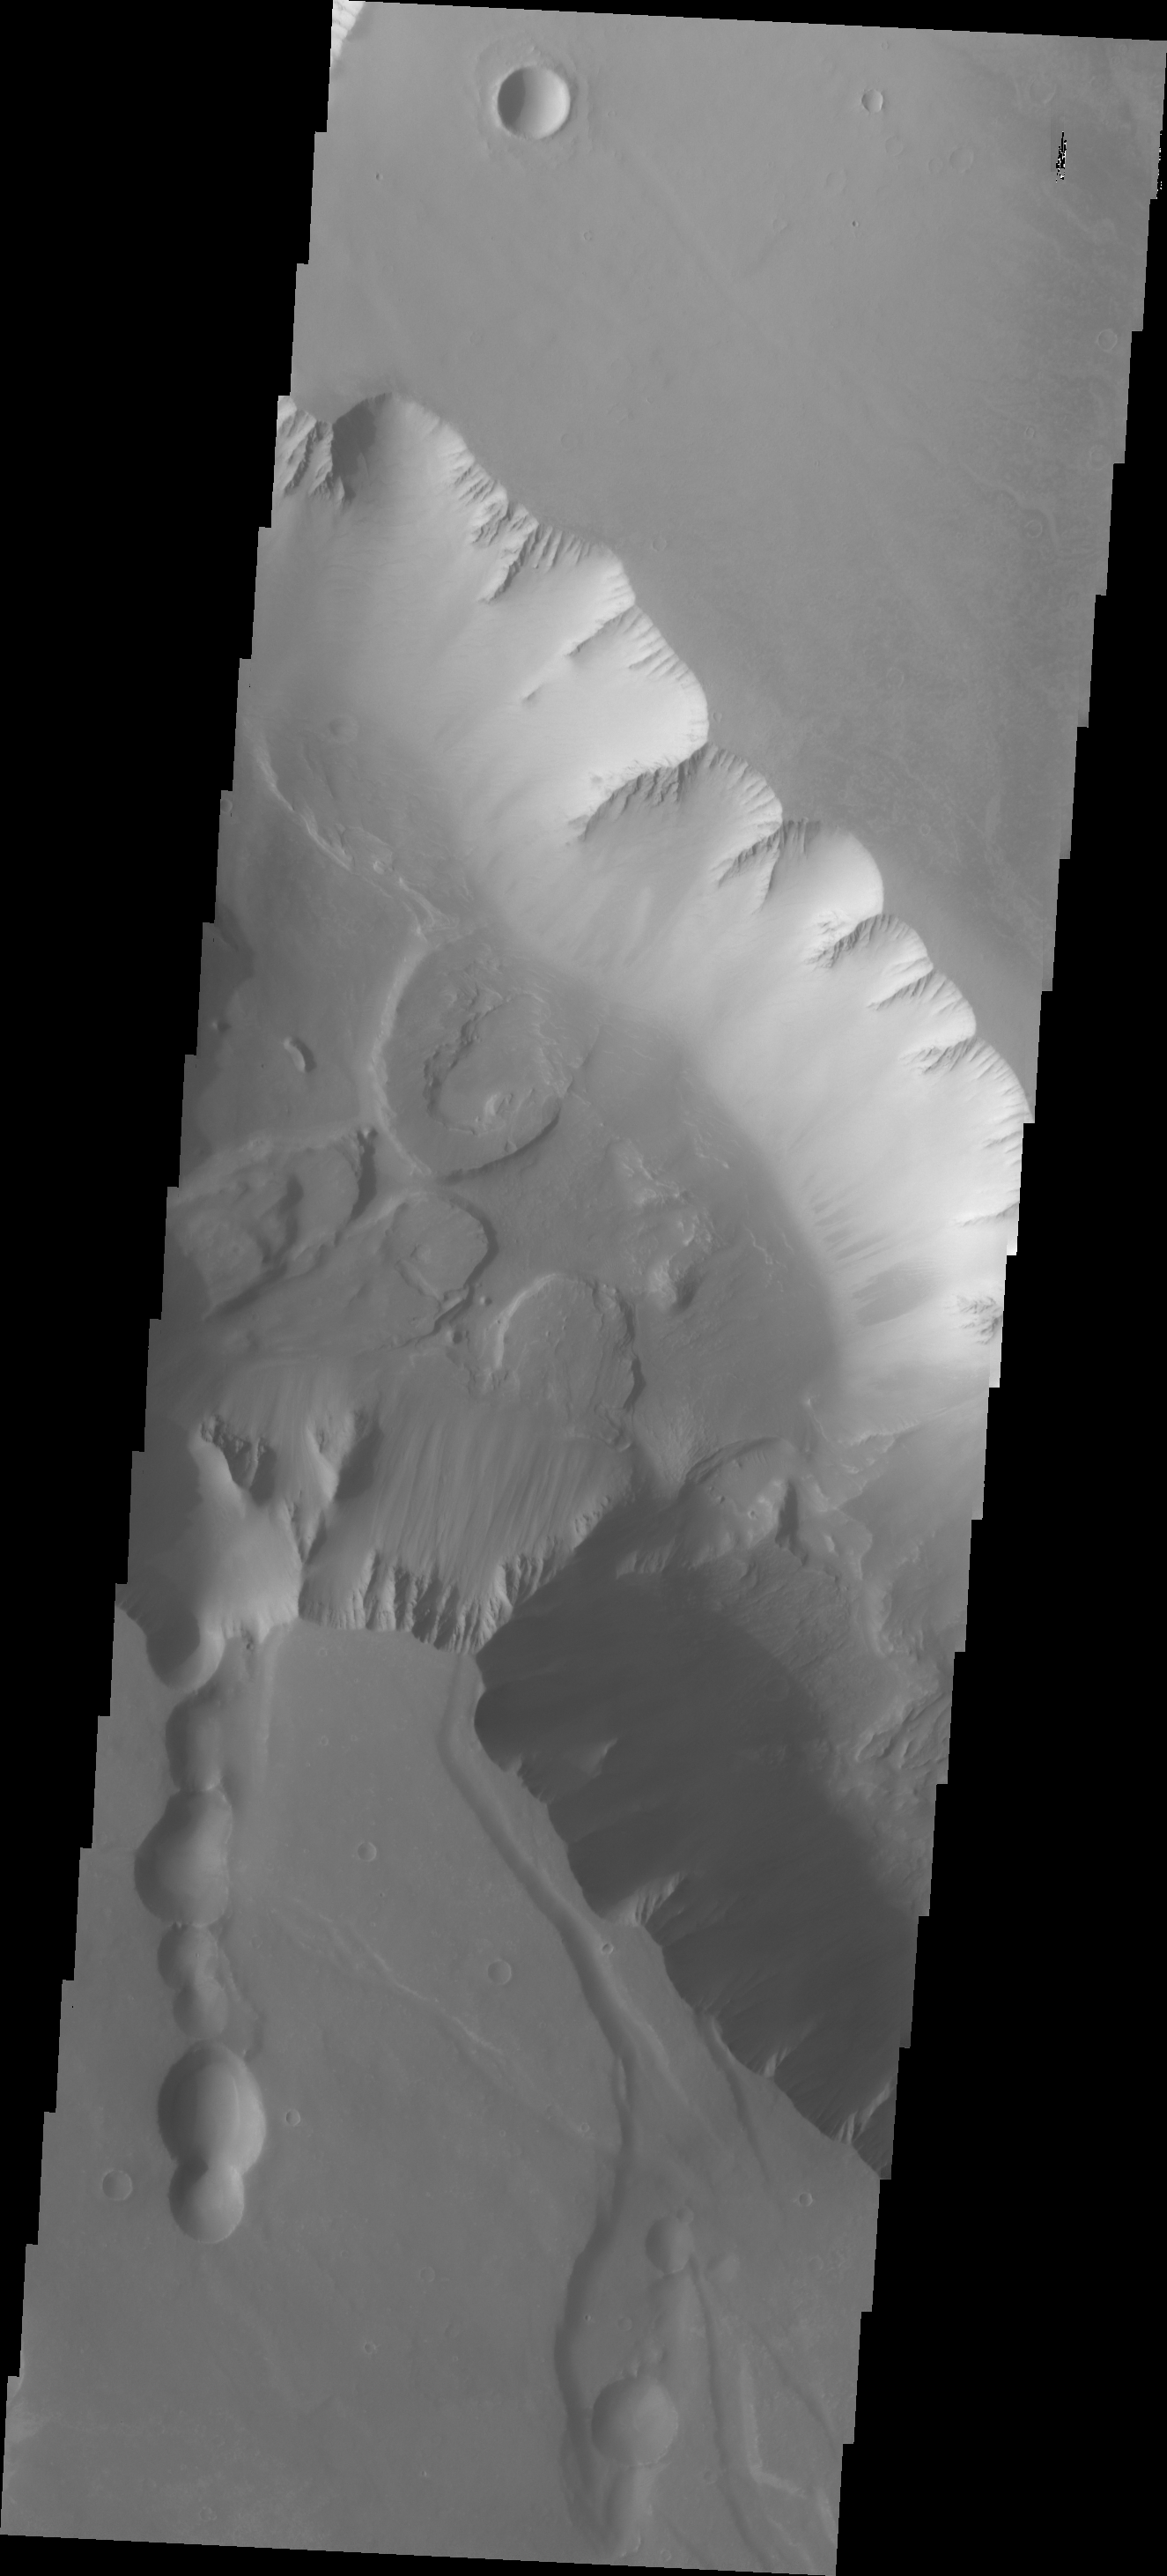

Noctis Labyrinthus

This group of landslides is located within Noctis Labyrinthus.

Image information: VIS instrument. Latitude -13.0N, Longitude 262.9E. 18 meter/pixel resolution.

Please see the THEMIS Data Citation Note for details on crediting THEMIS images.

Note: this THEMIS visual image has not been radiometrically nor geometrically calibrated for this preliminary release. An empirical correction has been performed to remove instrumental effects. A linear shift has been applied in the cross-track and down-track direction to approximate spacecraft and planetary motion. Fully calibrated and geometrically projected images will be released through the Planetary Data System in accordance with Project policies at a later time.

NASA’s Jet Propulsion Laboratory manages the 2001 Mars Odyssey mission for NASA’s Office of Space Science, Washington, D.C. The Thermal Emission Imaging System (THEMIS) was developed by Arizona State University, Tempe, in collaboration with Raytheon Santa Barbara Remote Sensing. The THEMIS investigation is led by Dr. Philip Christensen at Arizona State University. Lockheed Martin Astronautics, Denver, is the prime contractor for the Odyssey project, and developed and built the orbiter. Mission operations are conducted jointly from Lockheed Martin and from JPL, a division of the California Institute of Technology in Pasadena.

Credit: NASA/JPL/ASU